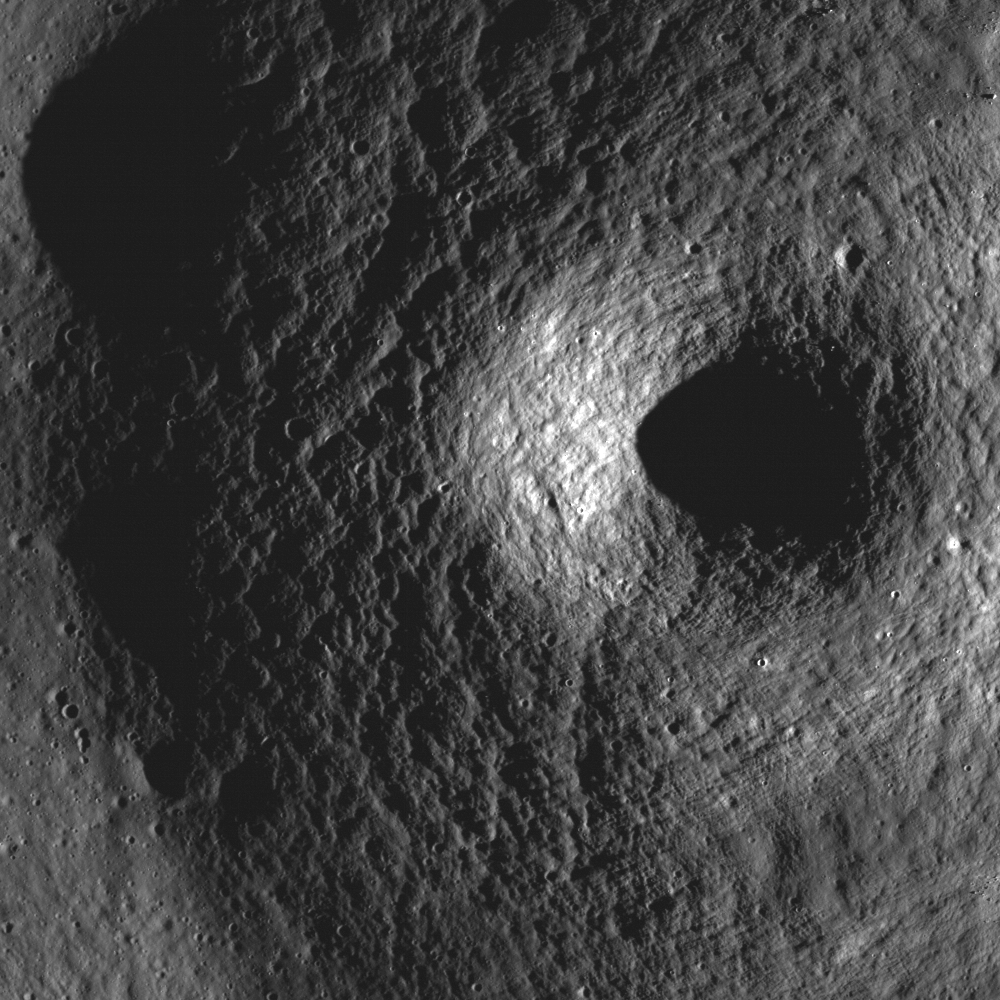

Volcanoes in Lacus Mortis

Most of the craters on the Moon formed through impact processes. However, some craters, like the one visible in this portion of LROC NAC frame M131488521R, may be a volcano summit pit crater. Crater diameter is ~400 meters, or ~1312 feet, the image width is 923 meters, or 3028 feet, and illumination is from the right.

NASA’s Goddard Space Flight Center built and manages the mission for the Exploration Systems Mission Directorate at NASA Headquarters in Washington. The Lunar Reconnaissance Orbiter Camera was designed to acquire data for landing site certification and to conduct polar illumination studies and global mapping. Operated by Arizona State University, LROC consists of a pair of narrow-angle cameras (NAC) and a single wide-angle camera (WAC). The mission is expected to return over 70 terabytes of image data.

Credit: NASA/GSFC/Arizona State University